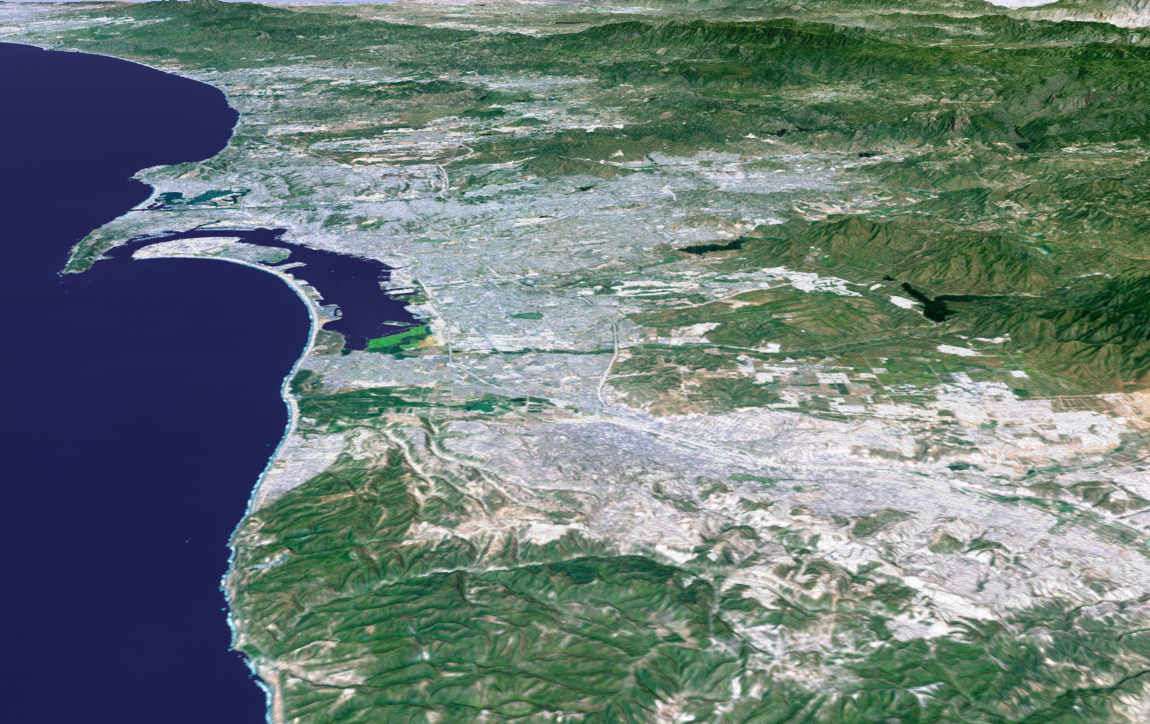

Perspective View with Landsat Overlay, San Diego, Calif.

The influence of topography on the growth of the city of San Diego is seen clearly in this computer-generated perspective viewed from the south. The Peninsular Ranges to the east of the city have channeled development of the cities of La Mesa and El Cajon, above the center. San Diego itself clusters around the bay enclosed by Point Loma and Coronado Island. In the mountains to the right, Lower Otay Lake and Sweetwater Reservoir are the dark patches.

This 3-D perspective view was generated using topographic data from the Shuttle Radar Topography Mission (SRTM) and an enhanced color Landsat 5satellite image. Topographic expression is exaggerated two times.

Landsat has been providing visible and infrared views of the Earth since 1972. SRTM elevation data matches the 30-meter (98-foot) resolution of most Landsat images and will substantially help in analyzing the large and growing Landsat image archive.

Elevation data used in this image was acquired by the Shuttle Radar Topography Mission (SRTM) aboard the Space Shuttle Endeavour, launched on Feb. 11, 2000. SRTM used the same radar instrument that comprised the Spaceborne Imaging Radar-C/X-Band Synthetic Aperture Radar (SIR-C/X-SAR) that flew twice on the Space Shuttle Endeavour in 1994. SRTM was designed to collect 3-D measurements of the Earth’s surface. To collect the 3-D data, engineers added a 60-meter (approximately 200-foot) mast, installed additional C-band and X-band antennas, and improved tracking and navigation devices. The mission is a cooperative project between NASA, the National Imagery and Mapping Agency (NIMA) of the U.S. Department of Defense and the German and Italian space agencies. It is managed by NASA’s Jet Propulsion Laboratory, Pasadena, Calif., for NASA’s Earth Science Enterprise, Washington, D.C.

Size: scale varies in this perspective image
Location: 32.6 deg. North lat., 117.1 deg. West lon.
Orientation: looking north
Image Data: Landsat Bands 3, 2, 1 as red, green, blue, respectively
Original Data Resolution: SRTM 1 arcsecond (30 meters or 98 feet), Thematic Mapper 1 arcsecond (30 meters or 98 feet)
Date Acquired: February 2000 (SRTM)

Credit: NASA/JPL/NIMA